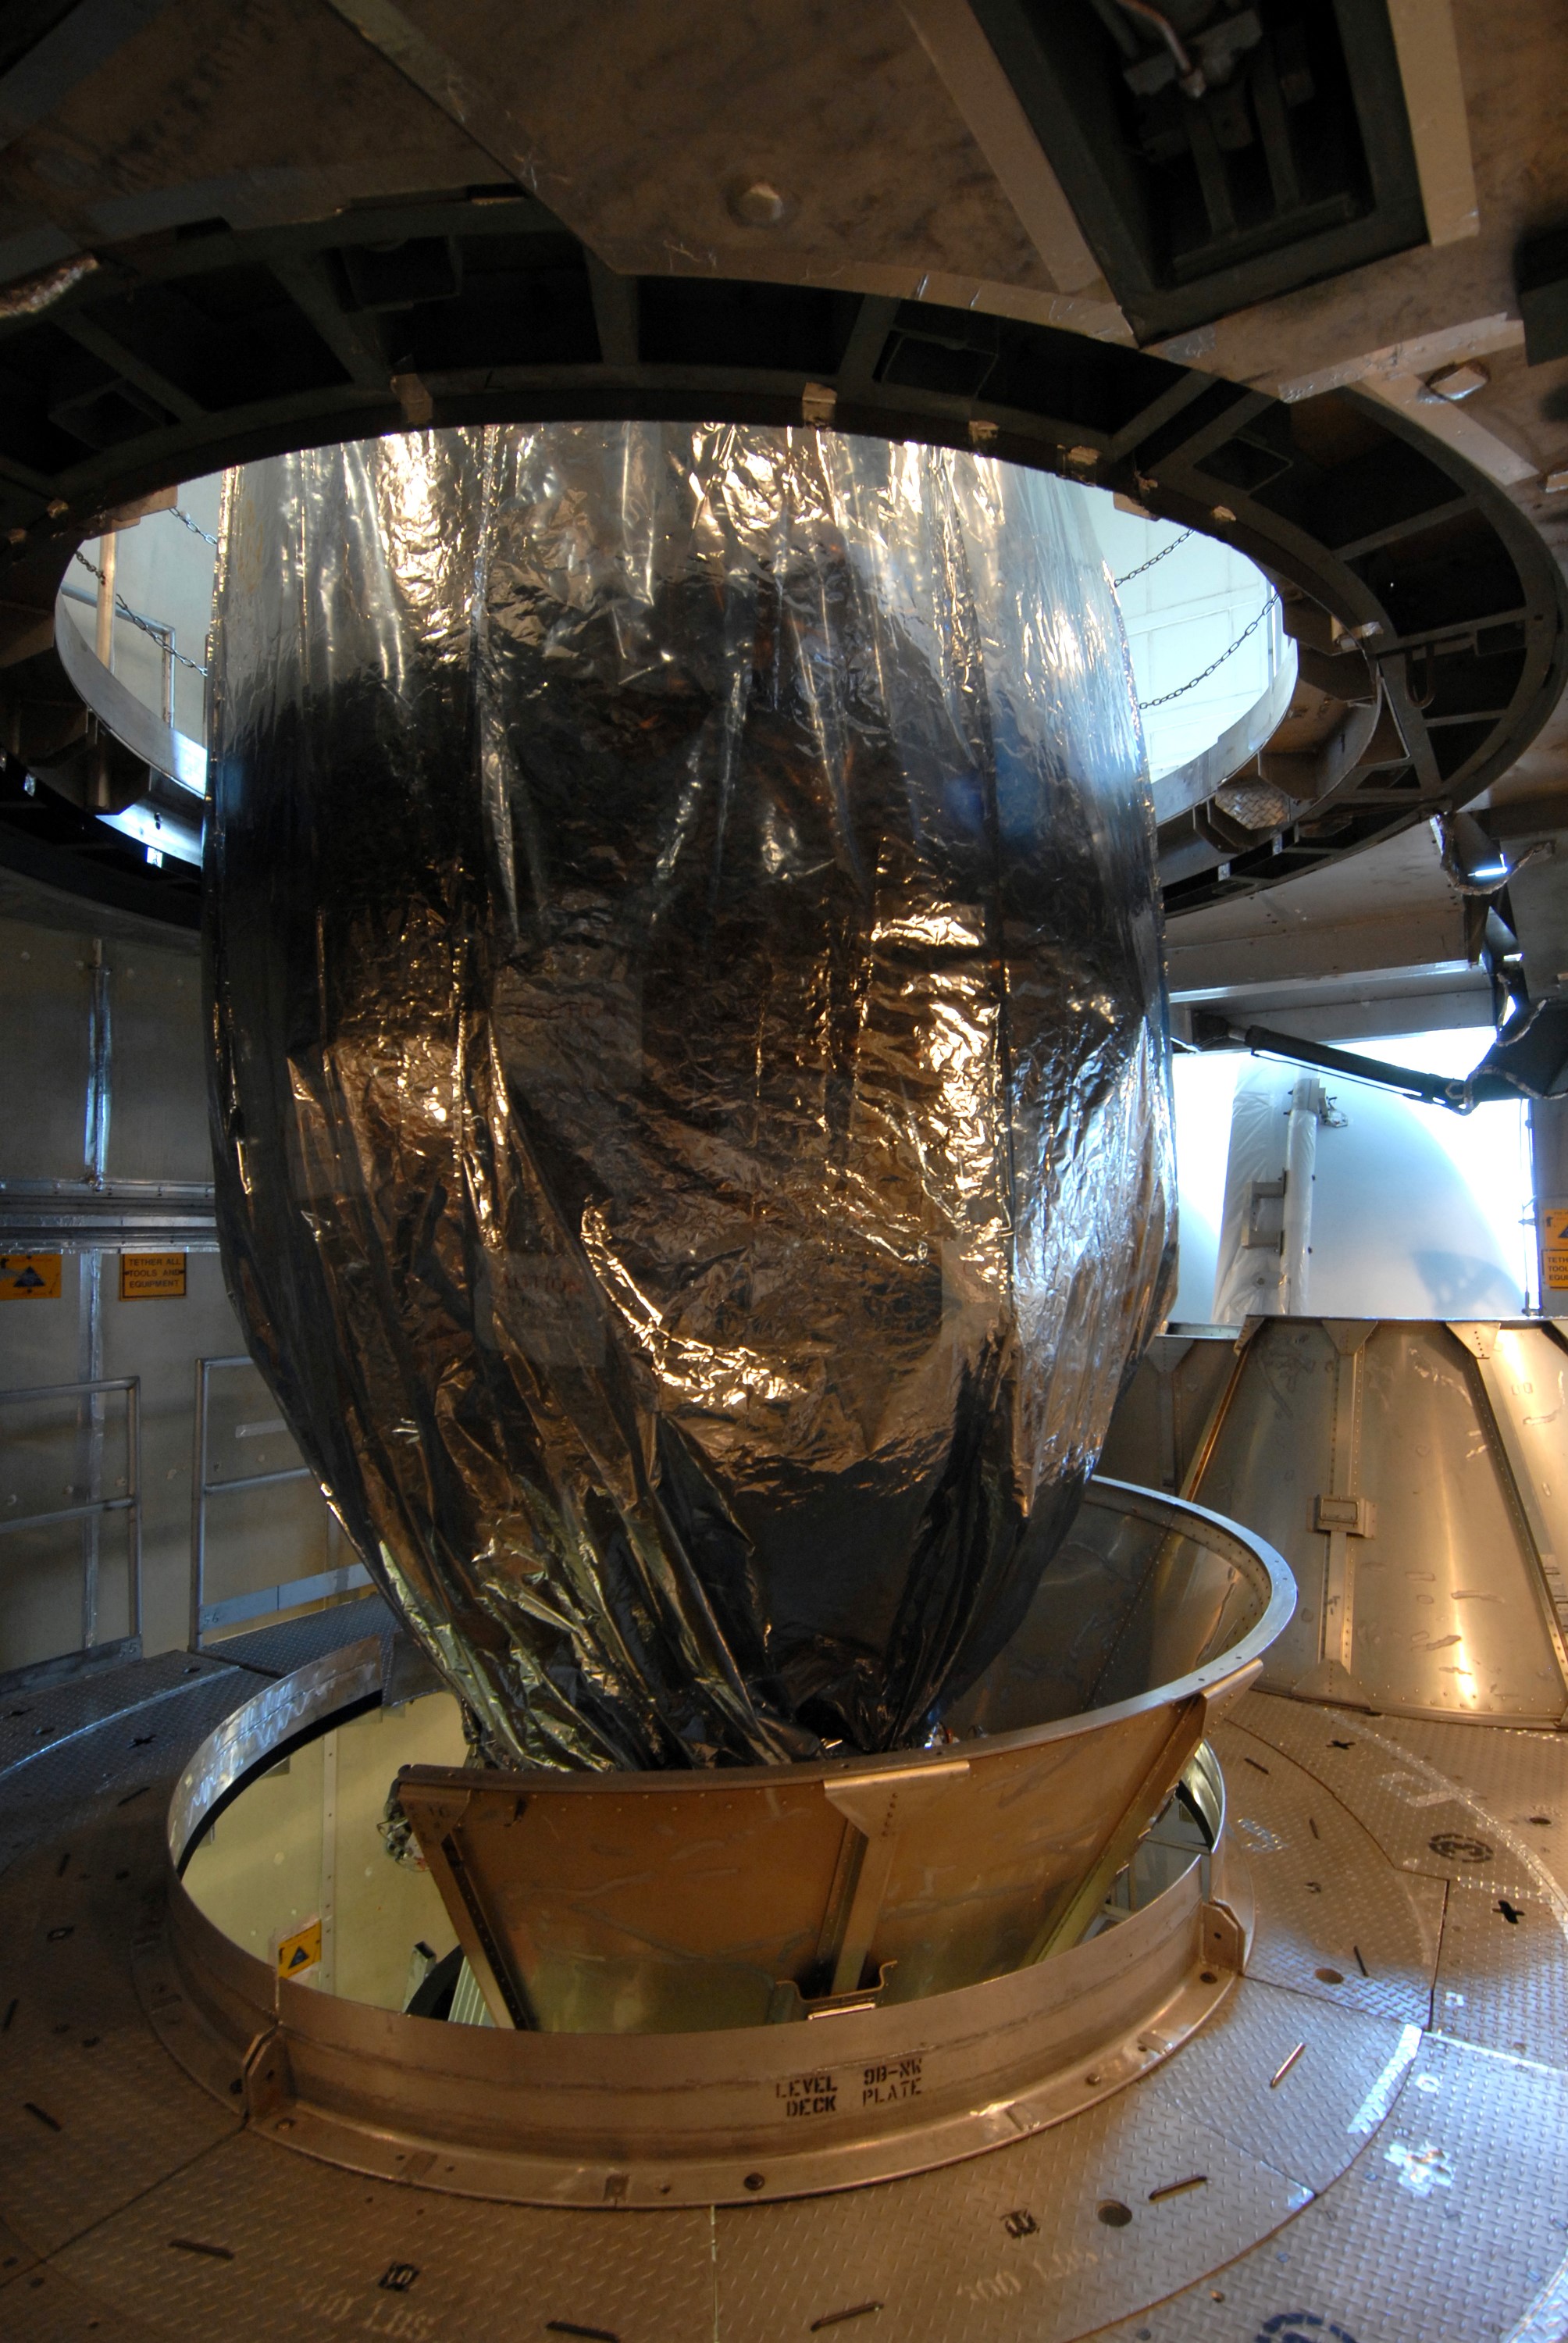

CAPE CANAVERAL, Fla. – In the mobile service tower on Launch pad 17-B at Cape Canaveral Air Force Station in Florida, the lower part of the metal transportation canister is removed from around NASA's Kepler spacecraft. The spacecraft was mated with the Delta II rocket for launch. The liftoff of Kepler is currently scheduled for 10:48 p.m. EST March 5. Kepler is designed to survey more than 100,000 stars in our galaxy to determine the number of sun-like stars that have Earth-size and larger planets, including those that lie in a star's "habitable zone," a region where liquid water, and perhaps life, could exist. If these Earth-size worlds do exist around stars like our sun, Kepler is expected to be the first to find them and the first to measure how common they are.

Credit: NASA/Jack Pfaller